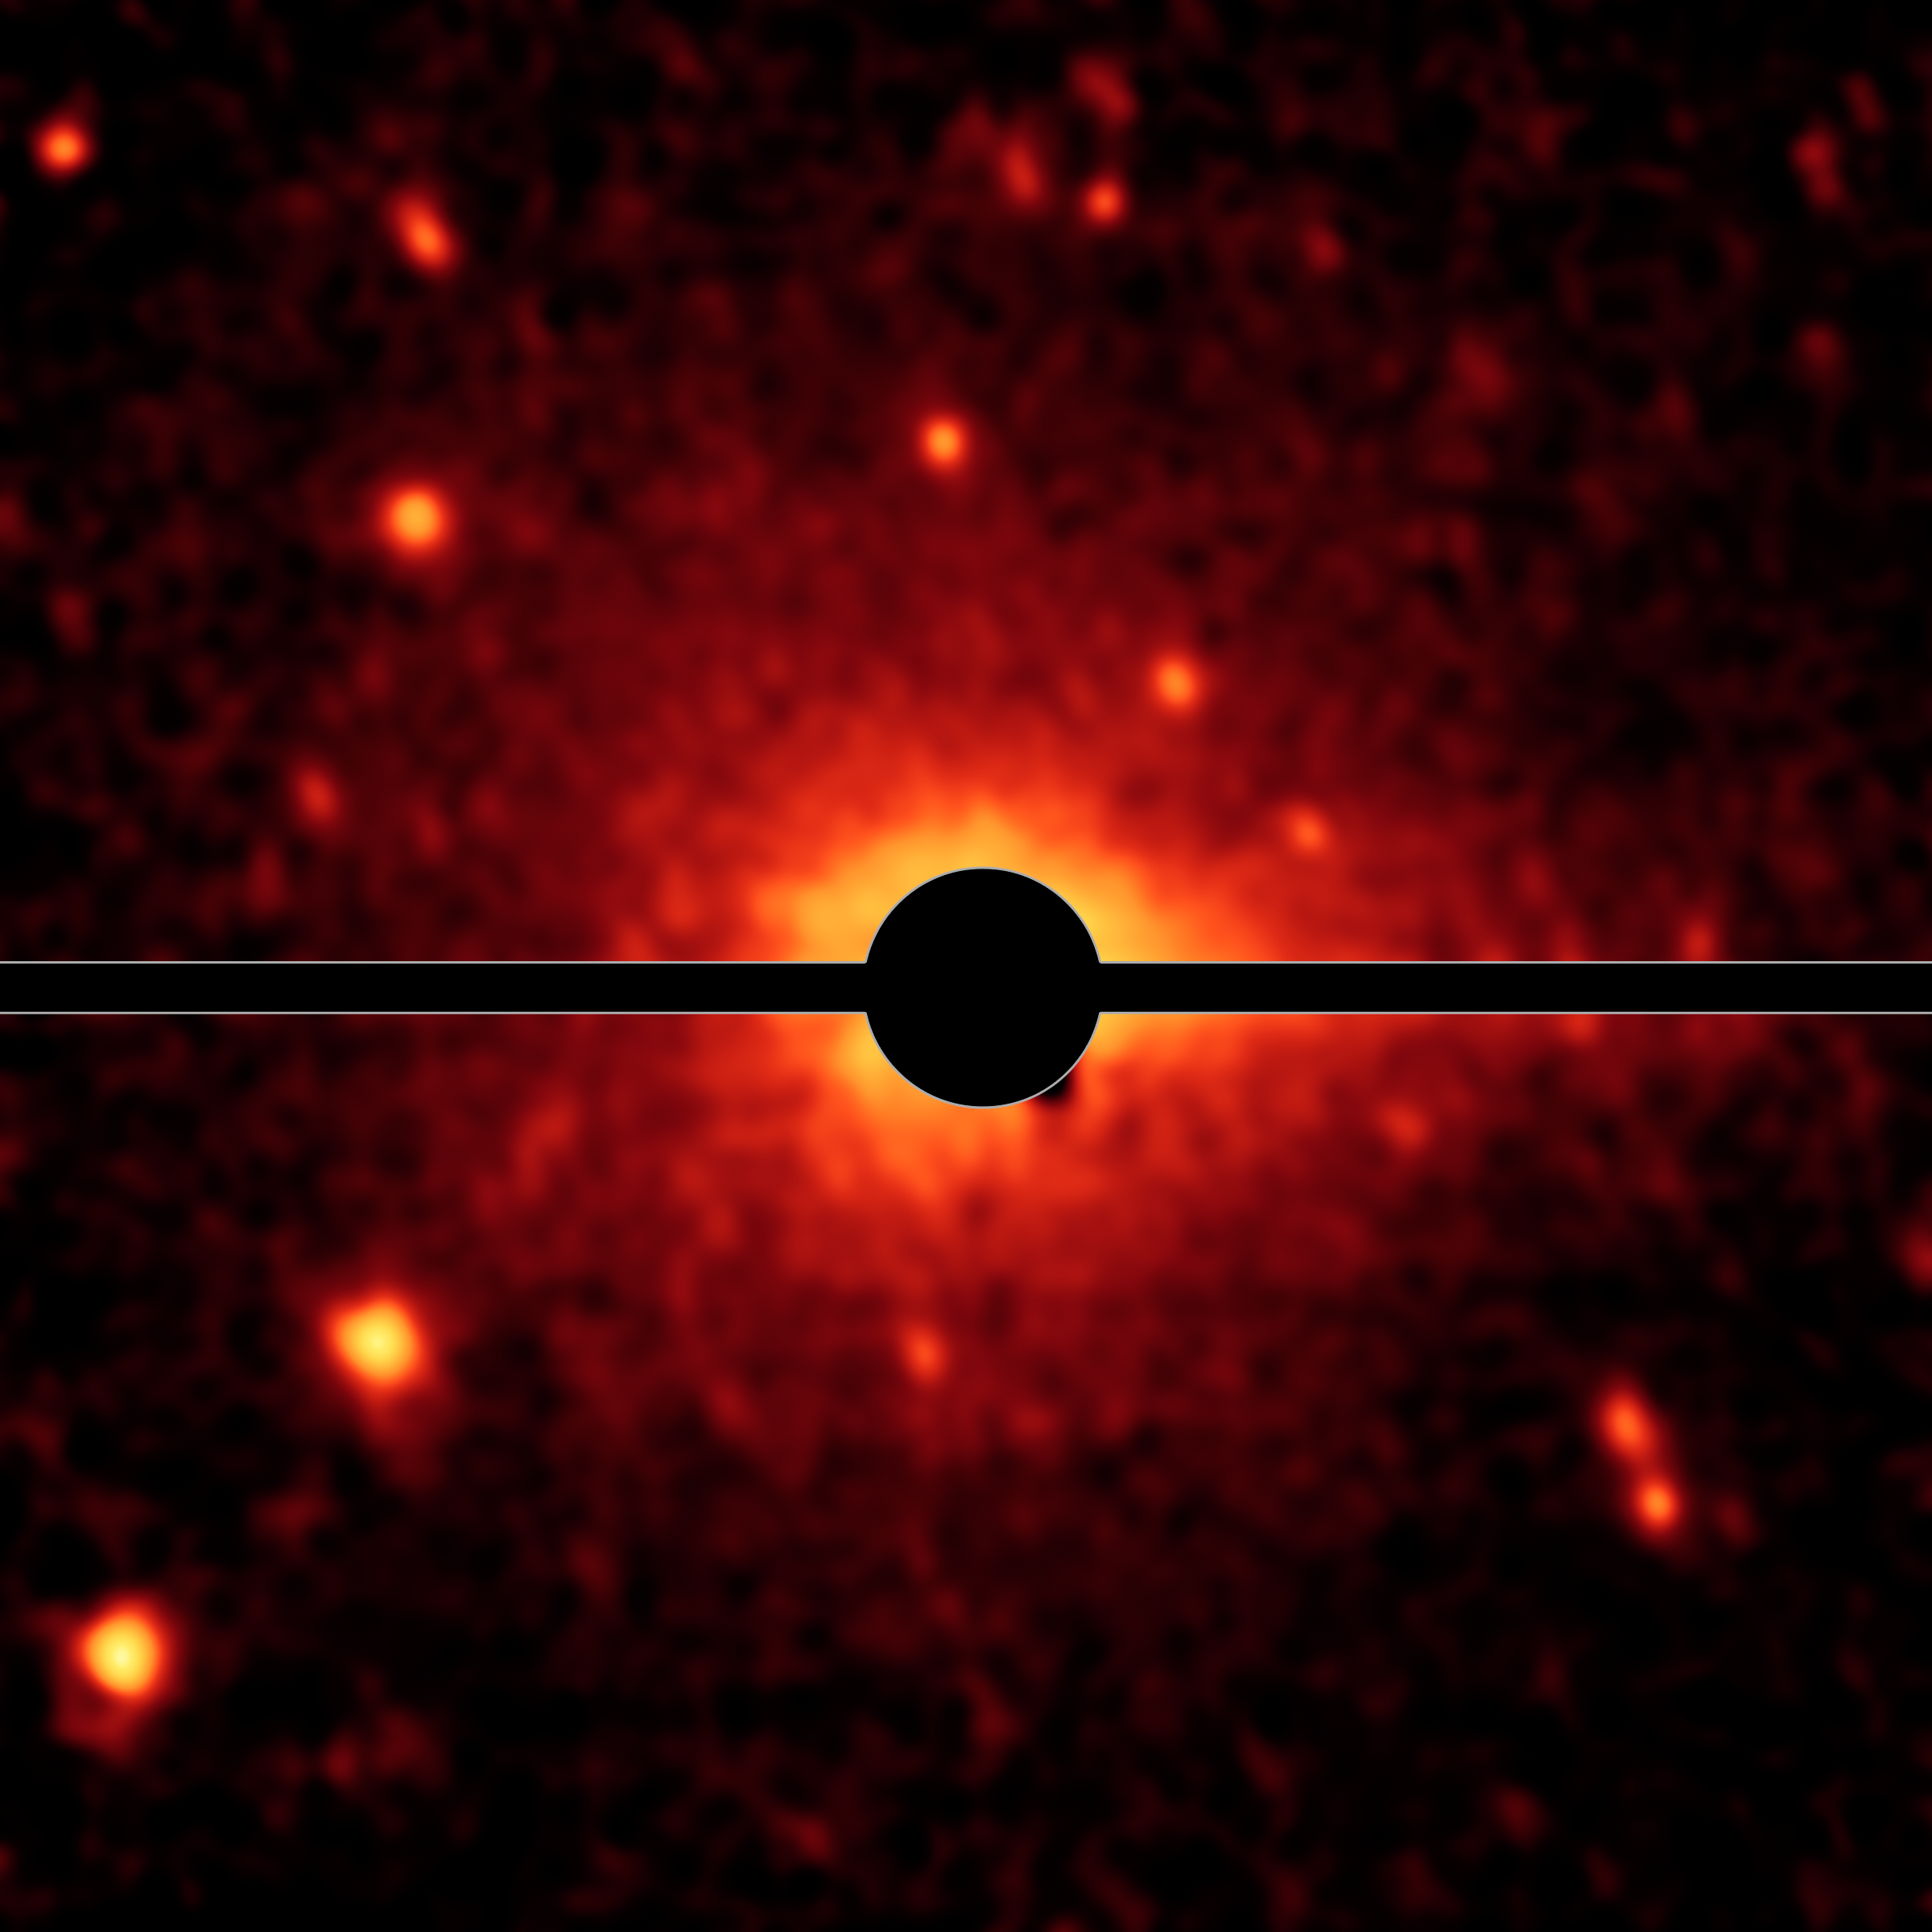

Spitzer Spies a Comet Coma and Tail

Figure 1

With the help of NASA’s Spitzer Space Telescope, astronomers have discovered that what was thought to be a large asteroid called Don Quixote is in fact a comet.

In Figure 1, the left image shows Don Quixote’s coma and tail — features of comets — as revealed in infrared light by Spitzer. The coma appears as a faint glow around the center of the body, caused by dust and gas. The tail, which appears more clearly in the right image, points towards the right-hand side of Don Quixote, into the direction opposite of the sun. The right image represents a more elaborate image processing step, in which the glow of the coma has been removed based on a model comet coma.Bright speckles around Don Quixote are background stars; the horizontal bar covers image artifacts caused by the image processing.

NASA’s Jet Propulsion Laboratory, Pasadena, Calif., manages the Spitzer Space Telescope mission for NASA’s Science Mission Directorate, Washington. Science operations are conducted at the Spitzer Science Center at the California Institute of Technology in Pasadena. Data are archived at the Infrared Science Archive housed at the Infrared Processing and Analysis Center at Caltech. Caltech manages JPL for NASA.

Credit: NASA/JPL-Caltech/DLR/NAU